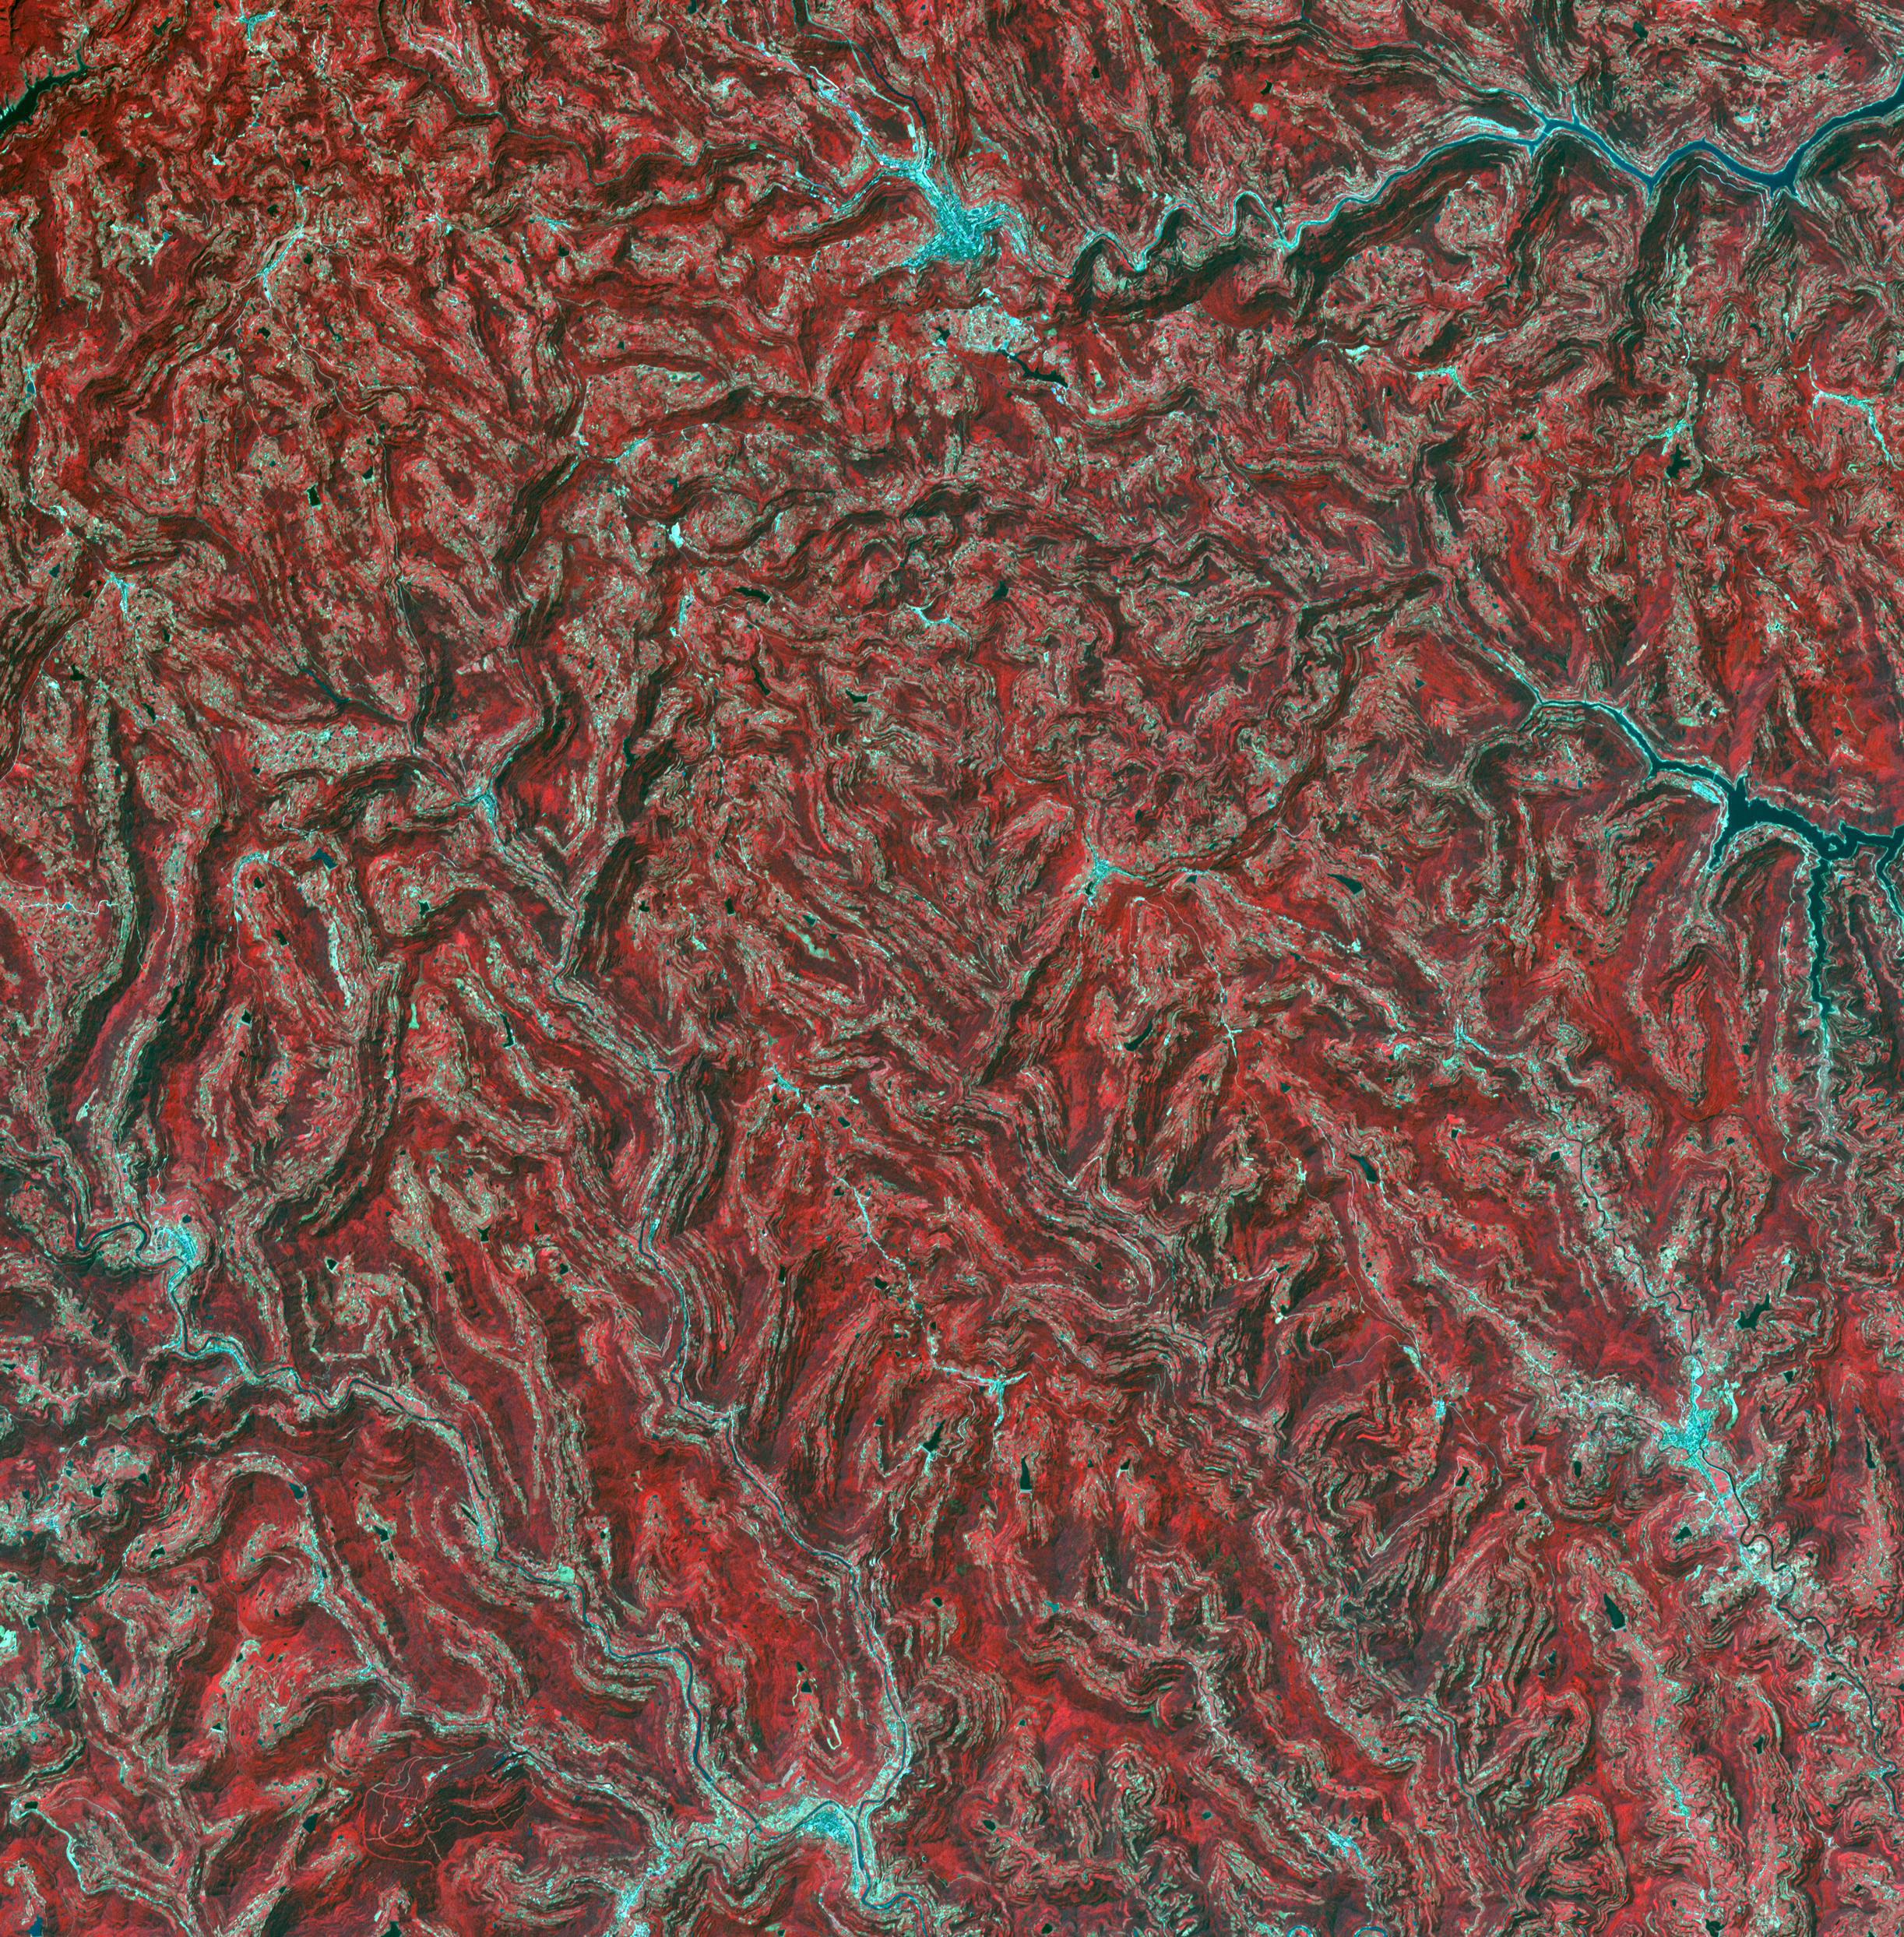

Sichuan Basin, China

In the northeast Sichuan province of China lies the Sichuan Basin, surrounded by mountains on all sides and drained by the Yangtzee River. The basin is considered the breadbasket of China. On the northeast edge, flat-lying Jurassic to Cretaceous sandstones have been eroded to form an intricately carved landscape of upland fields and lowland streams and valleys. The image was acquired September 11, 2016, covers an area of 36 by 37 kilometers, and is located at 31.9 degrees north, 105.4 degrees east.

With its 14 spectral bands from the visible to the thermal infrared wavelength region and its high spatial resolution of about 50 to 300 feet (15 to 90 meters), ASTER images Earth to map and monitor the changing surface of our planet. ASTER is one of five Earth-observing instruments launched Dec. 18, 1999, on Terra. The instrument was built by Japan’s Ministry of Economy, Trade and Industry. A joint U.S./Japan science team is responsible for validation and calibration of the instrument and data products.

The broad spectral coverage and high spectral resolution of ASTER provides scientists in numerous disciplines with critical information for surface mapping and monitoring of dynamic conditions and temporal change. Example applications are monitoring glacial advances and retreats; monitoring potentially active volcanoes; identifying crop stress; determining cloud morphology and physical properties; wetlands evaluation; thermal pollution monitoring; coral reef degradation; surface temperature mapping of soils and geology; and measuring surface heat balance.

The U.S. science team is located at NASA’s Jet Propulsion Laboratory in Pasadena, Calif. The Terra mission is part of NASA’s Science Mission Directorate, Washington.

Credit: NASA/METI/AIST/Japan Space Systems, and U.S./Japan ASTER Science Team